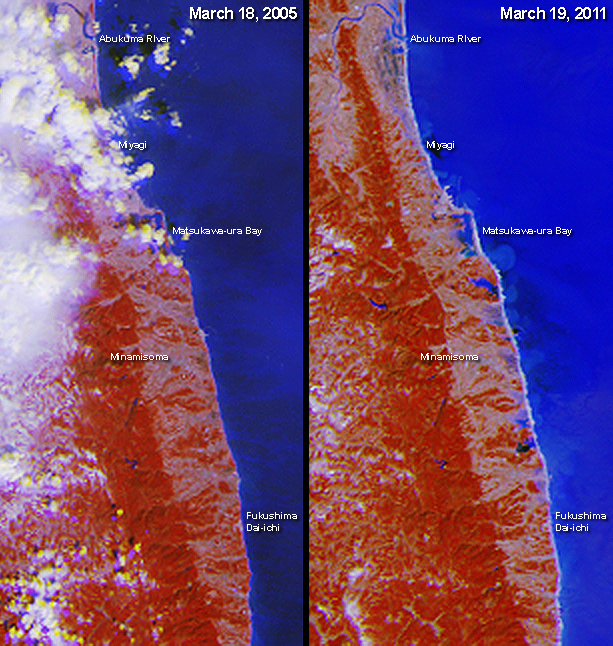

MISR Images Lingering Floods from Tohoku-oki Earthquake Tsunami

The March 11, 2011 Tohoku-oki earthquake triggered a deadly and destructive tsunami whose impacts were felt along a wide portion of Japan’s northeastern coast. This image pair from the Multi-angle Imaging SpectroRadiometer (MISR) instrument on NASA’s Terra spacecraft includes the area around the damaged Fukushima Dai-ichi nuclear power facility and extends northward along the coast. The post-earthquake image, shown on the right, was acquired mid-morning on March 19, 2011 during Terra orbit 59833. For comparison, a pre-earthquake image from March 18, 2005, acquired under nearly identical illumination conditions during Terra orbit 27912, is shown on the left.

Each image extends from just north of the Abukuma River to south of the Fukushima Dai-ichi nuclear power facility, and covers an area of 41 kilometers (25 miles) by 89 kilometers (55 miles). Flooding extending about 2 kilometers (1.2 miles) inland is visible just north of the nuclear power plant. Further up the coast, to the south of Matsukawa-ura Bay, the extent of inundation increases to nearly 5 kilometers (3.1 miles) from the coast.

These unique, false-color images enhance the presence of water in two ways. First, their near-infrared observations cause vegetated areas to appear red, which contrasts strongly with water. Second, by combining nadir (vertical-viewing) imagery with observations acquired at a view angle of 26 degrees, reflected sunglint enhances the brightness of water, which is shown in shades of blue. This use of observations at different view angles causes a stereoscopic effect, where elevated clouds have a yellow tinge at their top edges and blue tinge at their bottom edges.

MISR was built and is managed by NASA’s Jet Propulsion Laboratory, Pasadena, Calif., for NASA’s Science Mission Directorate, Washington, D.C. The Terra satellite is managed by NASA’s Goddard Space Flight Center, Greenbelt, Md. The MISR data were obtained from the NASA Langley Research Center Atmospheric Science Data Center. JPL is a division of the California Institute of Technology.

Credit: NASA/GSFC/LaRC/JPL, MISR Team